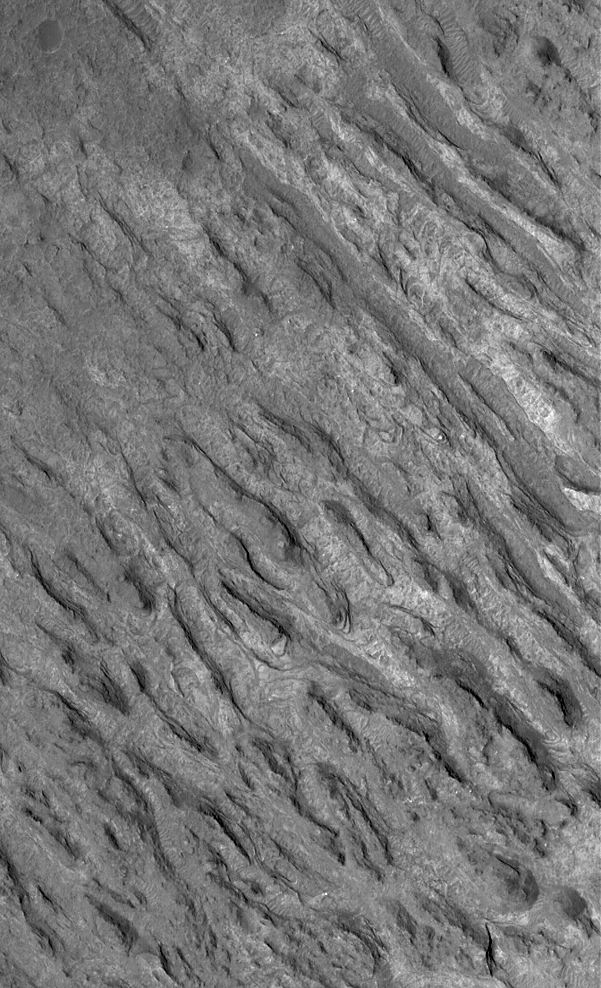

Crater Floor Yardangs

1 December 2004
This Mars Global Surveyor (MGS) Mars Orbiter Camera (MOC) image shows a group of semi-parallel ridges–yardangs–etched by wind into layered sedimentary rock on the floor of an unnamed crater in Terra Cimmeria. Many craters on Mars have been the sites of sedimentation. Over time, these sediments have become lithified. This picture is located near 31.3°S, 214.6°W. The image covers an area approximately 3 km (1.9 mi) across. Sunlight illuminates the scene from the left/upper left.

Credit: NASA/JPL/Malin Space Science Systems